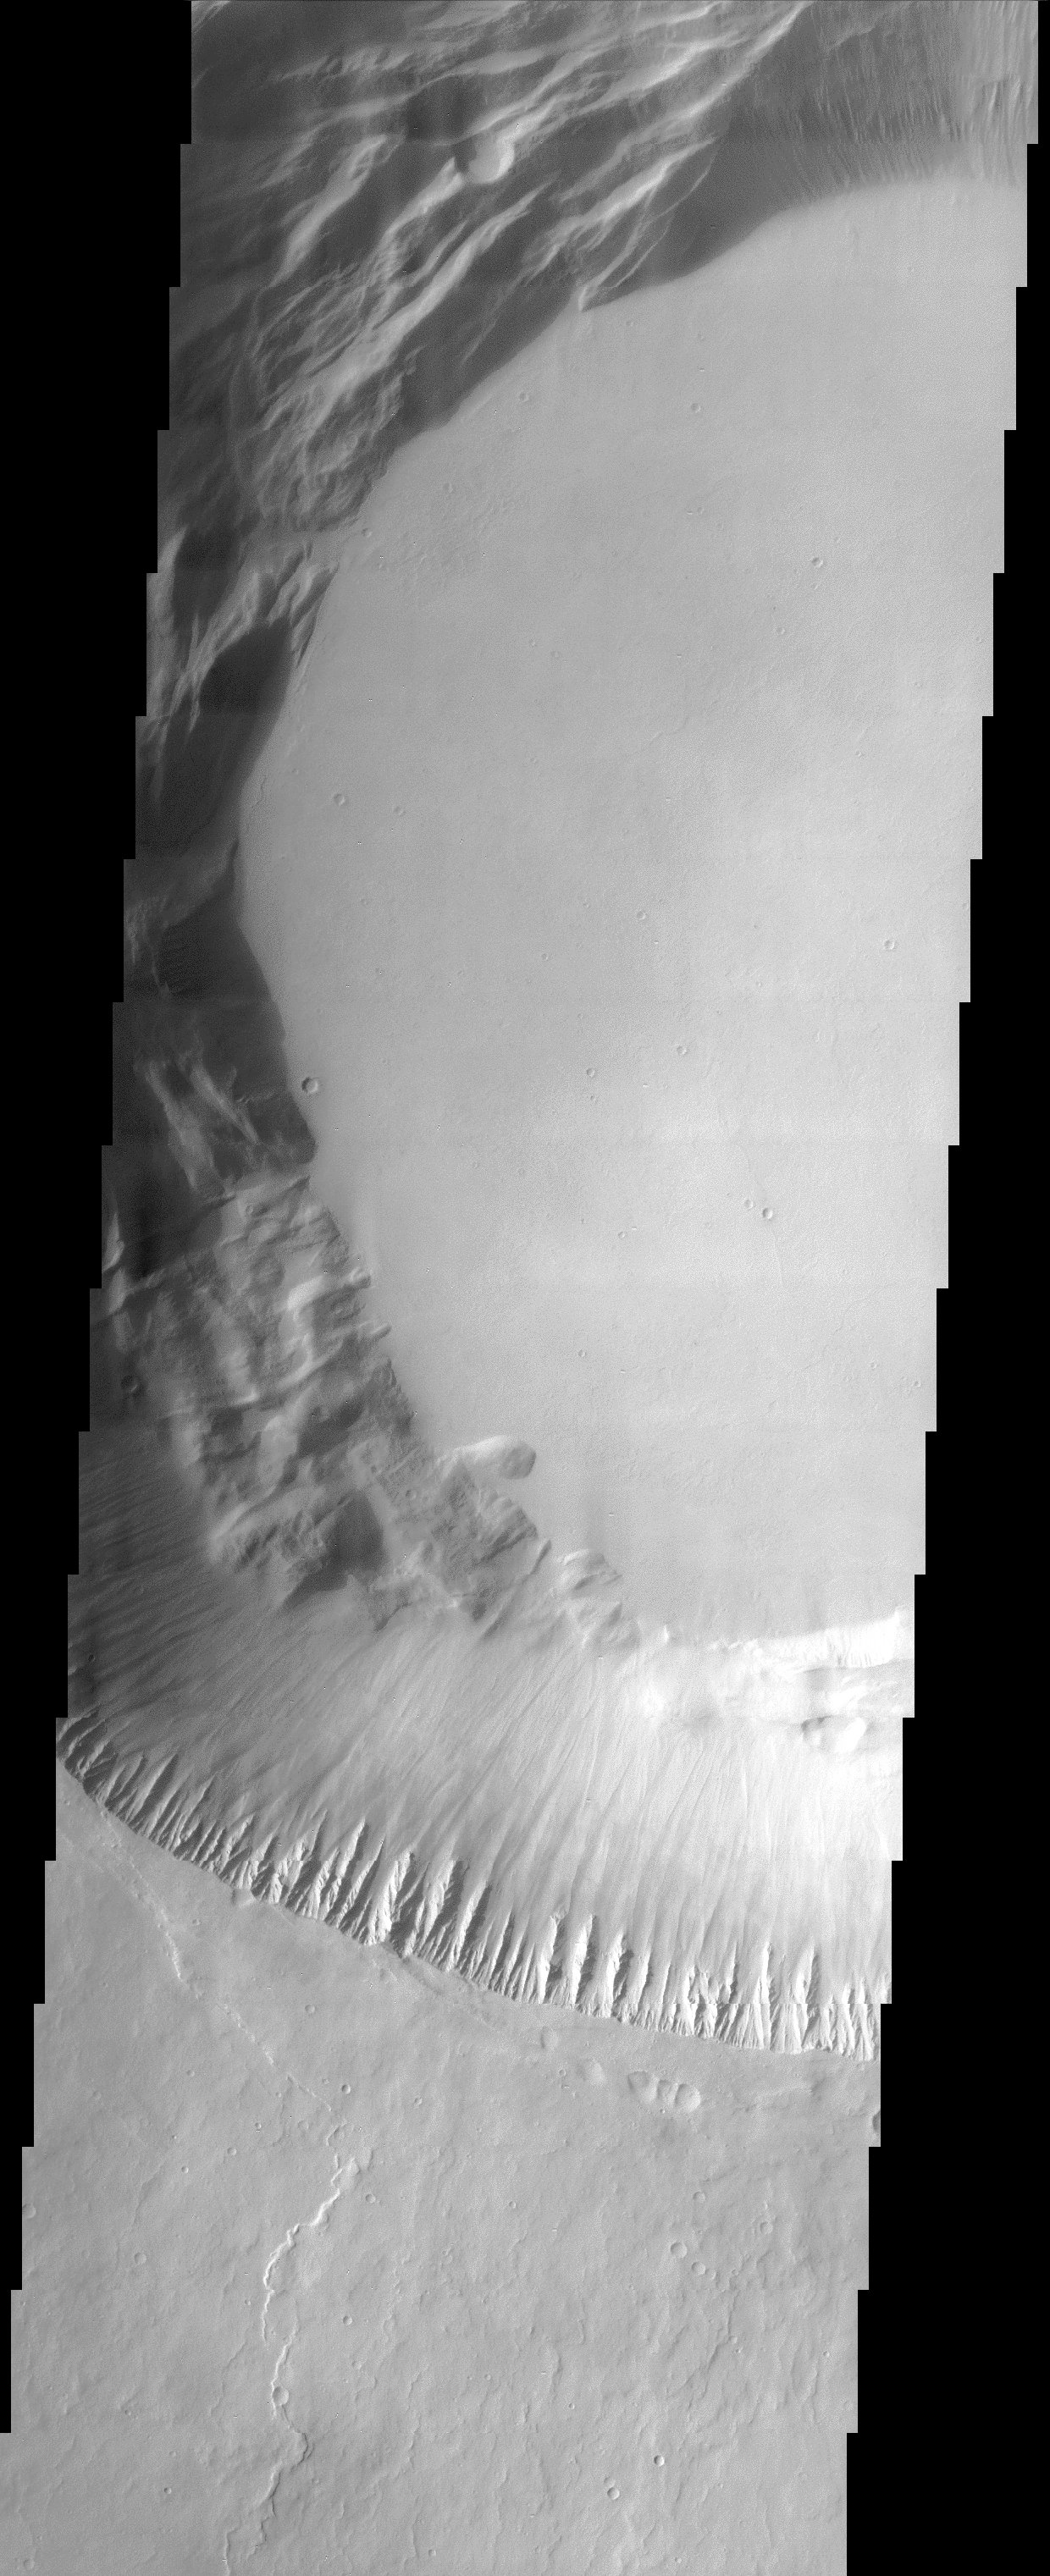

Pavonis Mons Summit Caldera

This image shows part of the summit caldera of Pavonis Mons. Pavonis the middle of three Tharsis volcanos that form a line southeast of Olympus Mons and northwest of Vallis Marineris. On Earth volcanic calderas usually form when a massive eruption has emptied out the magma chamber and the “roof” of the chamber collapses into the resultant space. It is likely that summit calderas on Martian volcanoes form in a similar manner.

Note: this THEMIS visual image has not been radiometrically nor geometrically calibrated for this preliminary release. An empirical correction has been performed to remove instrumental effects. A linear shift has been applied in the cross-track and down-track direction to approximate spacecraft and planetary motion. Fully calibrated and geometrically projected images will be released through the Planetary Data System in accordance with Project policies at a later time.

NASA’s Jet Propulsion Laboratory manages the 2001 Mars Odyssey mission for NASA’s Office of Space Science, Washington, D.C. The Thermal Emission Imaging System (THEMIS) was developed by Arizona State University, Tempe, in collaboration with Raytheon Santa Barbara Remote Sensing. The THEMIS investigation is led by Dr. Philip Christensen at Arizona State University. Lockheed Martin Astronautics, Denver, is the prime contractor for the Odyssey project, and developed and built the orbiter. Mission operations are conducted jointly from Lockheed Martin and from JPL, a division of the California Institute of Technology in Pasadena.

Credit: NASA/JPL/Arizona State University